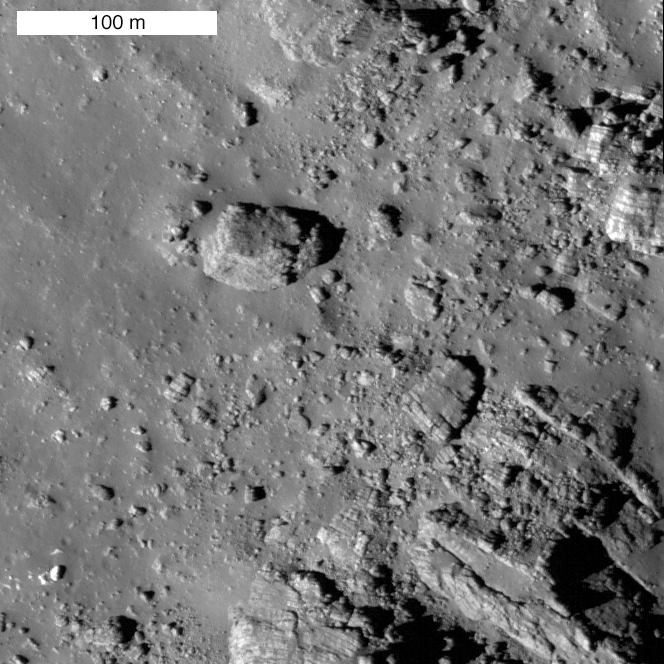

Striated Blocks in Aristarchus Crater

Field of striated boulders on the wall of Aristarchus crater. Uphill is towards top of image. LROC NAC image M120161915.

Aristarchus crater is located on the edge of the Aristarchus Plateau, one of the most geologically interesting regions of the Moon. It is a 40 kilometers wide, 3.5 kilometers deep, complex impact crater, which probably formed about 175 million years ago. The impact straddled the boundary of the plateau and the surrounding mare, thus excavating both very different rock types, as well as underlying crustal rocks. Previous posts have highlighted features of the Aristarchus Plateau, including Valles Schröteri and the pyroclastic deposits that blanket the plateau. Compositional differences within the central peak of the crater have also been noted, and highlight the importance of studying the geology of this crater.

On the northeastern slopes of Aristarchus, there are numerous large, stratified blocks of ejected material. These blocks are banded with alternating layers of light and dark material. Dark layers are typically less than 1 meter thick, and bright layers range between 1 and 10 meters thick. The boulders are randomly oriented, so they are not in their original position but rather appear to have tumbled down the wall of the crater from above. Unfortunately, no clear layers of rock are observed in the crater wall because it has been covered by impact melt and debris. Luckily, however, some stratified blocks are observed outside of the crater, and would be accessible for any future astronauts to sample.

WAC mosaic of the 40 kilometers diameter Aristarchus crater. Striated blocks are presently only observed in the northeast portion of the crater

NASA’s Goddard Space Flight Center built and manages the mission for the Exploration Systems Mission Directorate at NASA Headquarters in Washington. The Lunar Reconnaissance Orbiter Camera was designed to acquire data for landing site certification and to conduct polar illumination studies and global mapping. Operated by Arizona State University, LROC consists of a pair of narrow-angle cameras (NAC) and a single wide-angle camera (WAC). The mission is expected to return over 70 terabytes of image data.

Credit: NASA/GSFC/Arizona State University